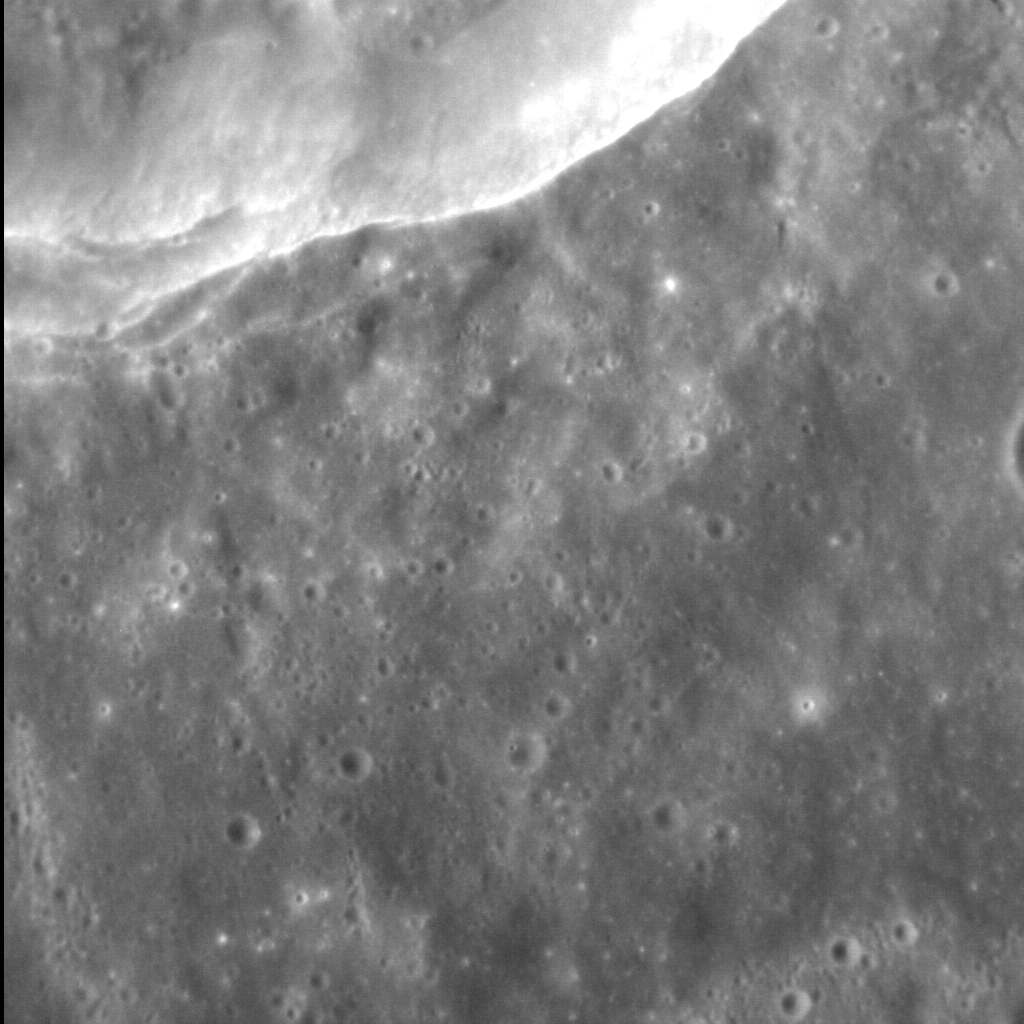

Crater Cliff

The floor of the Caloris basin consists of smooth, volcanic plains — but these plains have been modified by subsequent impacts and tectonic deformation. This crater, which is located not only on the Caloris interior plains but half-covers its neighbor, has a sharp, well-preserved rim and internal terraces. The floor of the crater is some 900 m (~0.5 mi.) below the rim, making this crater’s wall quite a cliff indeed.

This image was acquired as a high-resolution targeted observation. Targeted observations are images of a small area on Mercury’s surface at resolutions much higher than the 200-meter/pixel morphology base map. It is not possible to cover all of Mercury’s surface at this high resolution, but typically several areas of high scientific interest are imaged in this mode each week.

Date acquired: November 08, 2012
Image Mission Elapsed Time (MET): 260906527
Image ID: 1222306
Instrument: Narrow Angle Camera (NAC) of the Mercury Dual Imaging System (MDIS)
Center Latitude: 29.31°
Center Longitude: 91.0° E
Resolution: 21 meters/pixel
Scale: The field of view is ~20 km (12 mi.) across
Incidence Angle: 40.1°
Emission Angle: 8.5°
Phase Angle: 48.7°
North is to the right of this image

The MESSENGER spacecraft is the first ever to orbit the planet Mercury, and the spacecraft’s seven scientific instruments and radio science investigation are unraveling the history and evolution of the Solar System’s innermost planet. Visit the Why Mercury? section of this website to learn more about the key science questions that the MESSENGER mission is addressing. During the one-year primary mission, MDIS acquired 88,746 images and extensive other data sets. MESSENGER is now in a year-long extended mission, during which plans call for the acquisition of more than 80,000 additional images to support MESSENGER’s science goals.

For information regarding the use of images, see the MESSENGER image use policy.

Credit: NASA/Johns Hopkins University Applied Physics Laboratory/Carnegie Institution of Washington